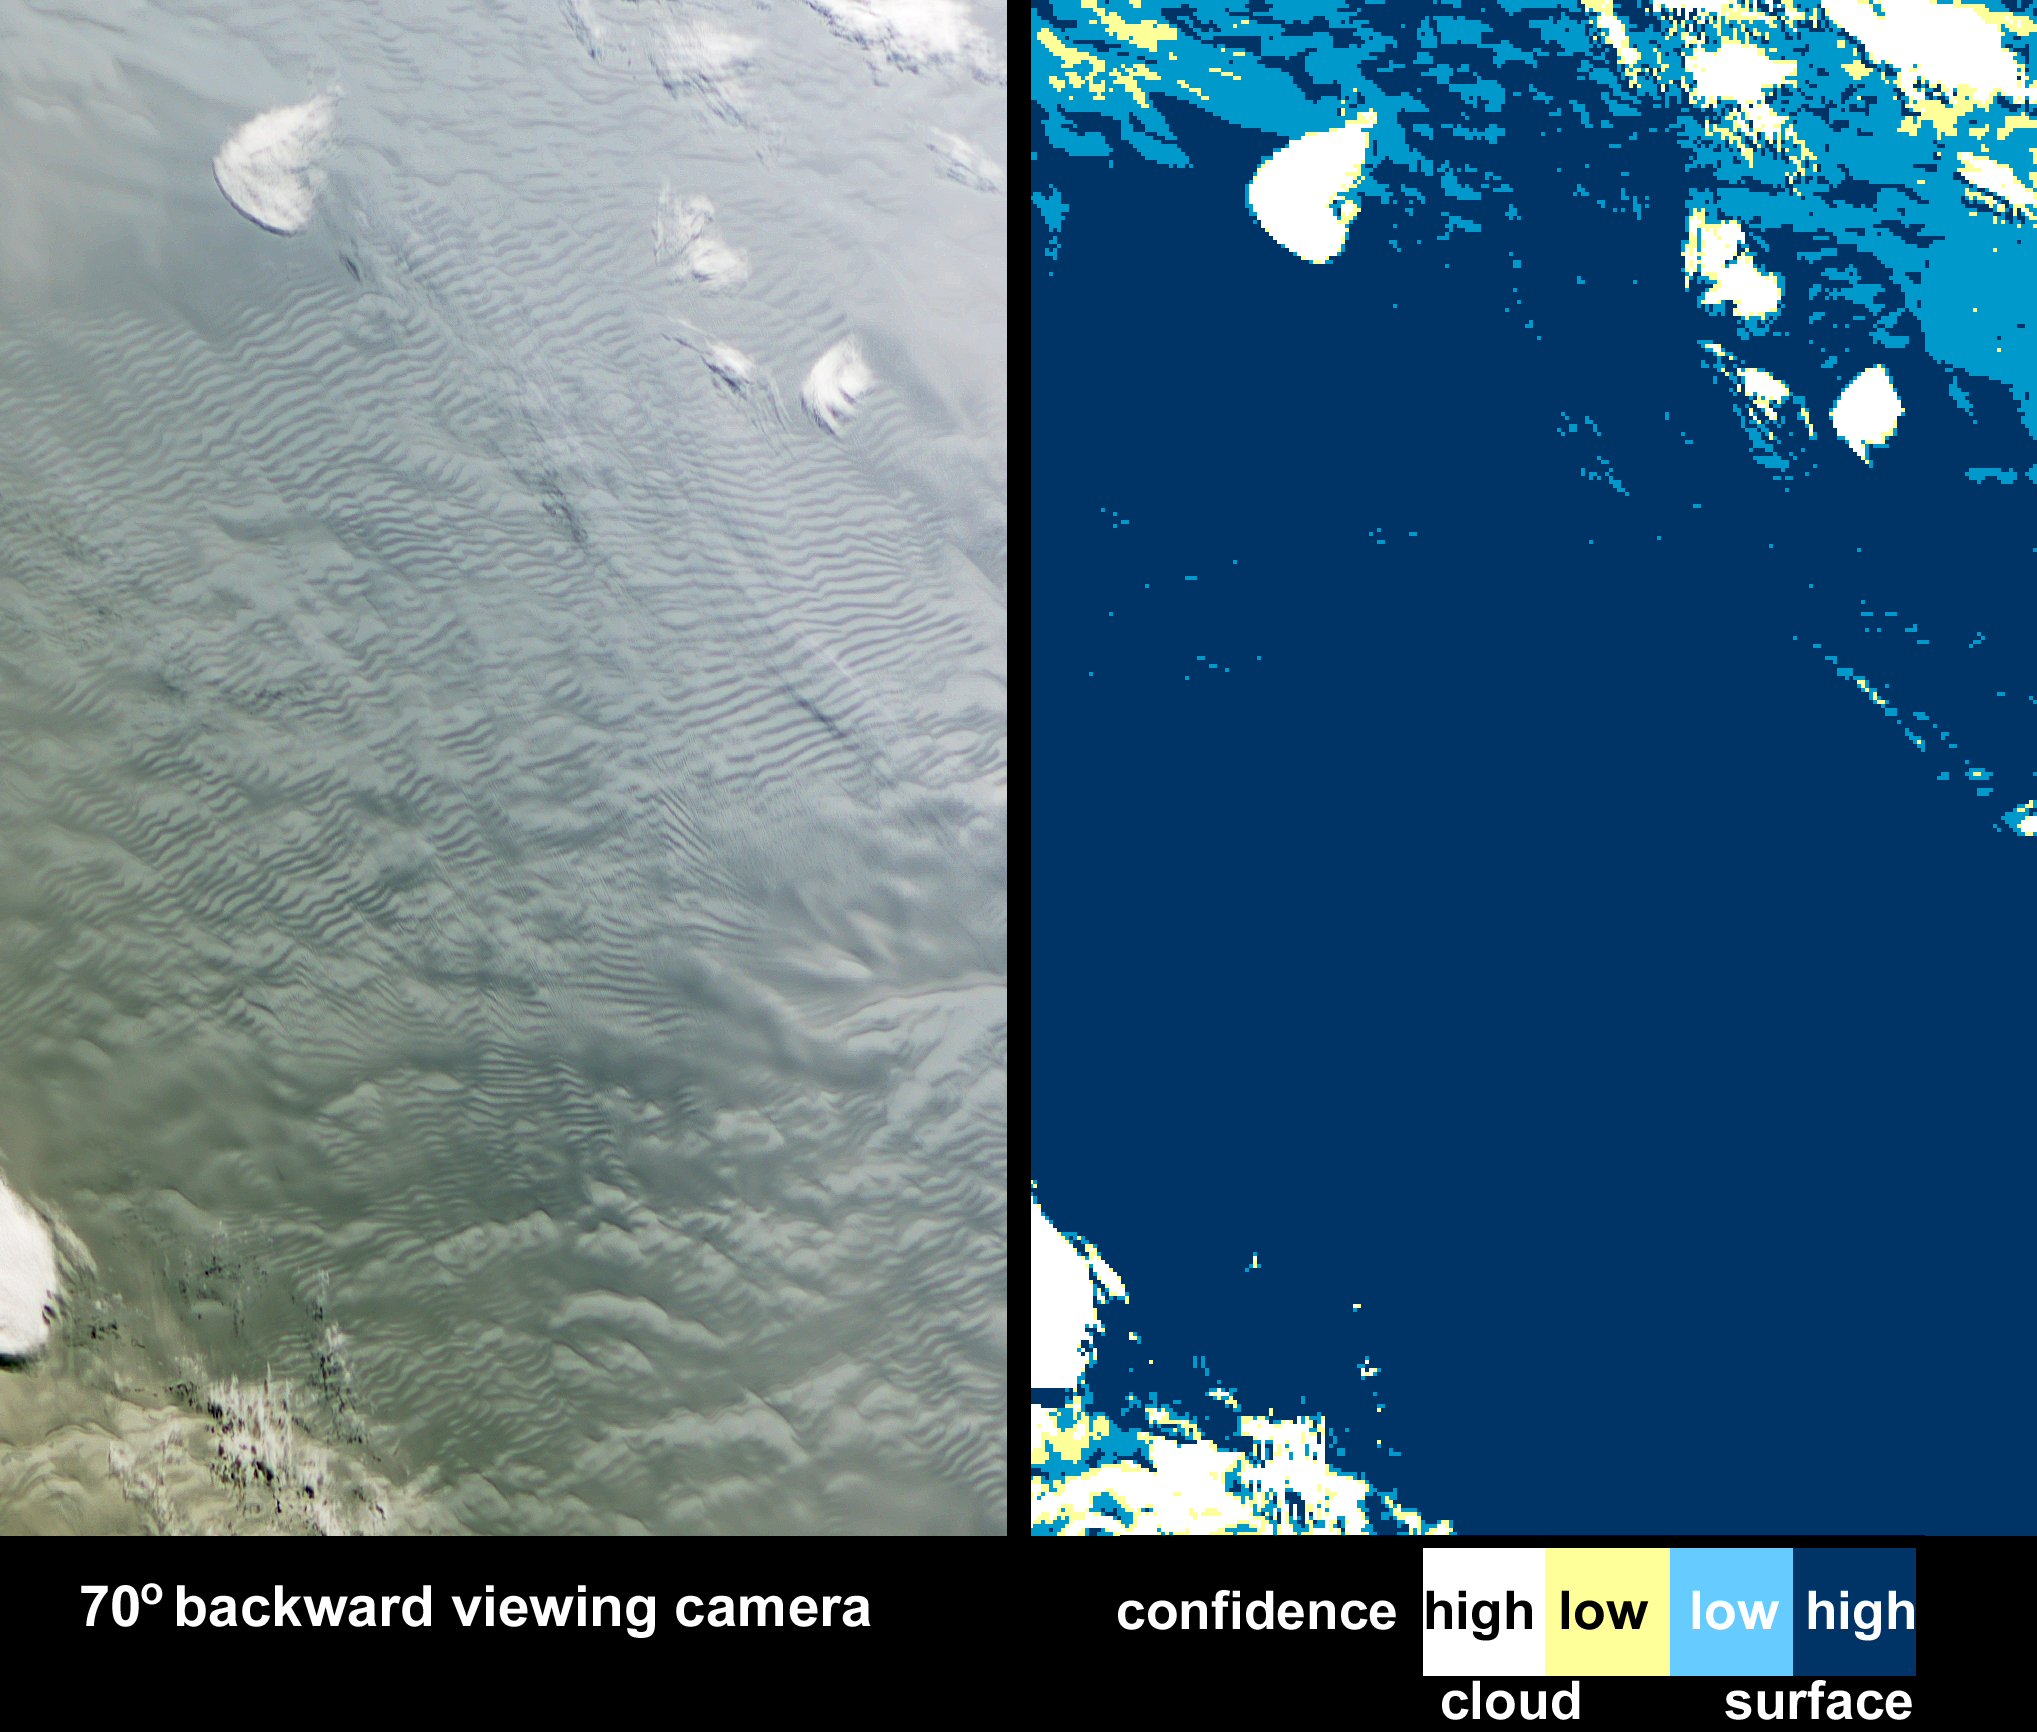

Waves on White: Ice or Clouds?

As it passed over Antarctica on December 16, 2004, the Multi-angle Imaging SpectroRadiometer (MISR) on NASA’s Terra satellite captured this image showing a wavy pattern in a field of white. At most other latitudes, such wavy patterns would likely indicate stratus or stratocumulus clouds. MISR, however, saw something different. By using information from several of its multiple cameras (each of which views the Earth’s surface from a different angle), MISR was able to tell that what looked like a wavy cloud pattern was actually a wavy pattern on the ice surface. One of MISR’s cloud classification products, the Angular Signature Cloud Mask (ASCM), correctly identified the rippled area as being at the surface.

In this image pair, the view from MISR’s most oblique backward-viewing camera is on the left, and the color-coded image on the right shows the results of the ASCM. The colors represent the level of certainty in the classification. Areas that were classed as cloudy with high confidence are white, and areas where the confidence was lower are yellow; dark blue shows confidently clear areas, while light blue indicates clear with lower confidence. The ASCM works particularly well at detecting clouds over snow and ice, but also works well over ocean and land. The rippled area on the surface which could have been mistaken for clouds are actually sastrugi — long wavelike ridges of snow formed by the wind and found on the polar plains. Usually sastrugi are only several centimeters high and several meters apart, but large portions of East Antarctica are covered by mega-sastrugi ice fields, with dune-like features as high as four meters separated by two to five kilometers. The mega-sastrugi fields are a result of unusual snow accumulation and redistribution processes influenced by the prevailing winds and climate conditions. MISR imagery indicates that these mega sastrugi were stationary features between 2002 and 2004.

Being able to distinguish clouds from snow or ice-covered surfaces is important in order to adequately characterize the radiation balance of the polar regions. However, detecting clouds using spaceborne detectors over snow and ice surfaces is notoriously difficult, because the surface may often be as bright and as cold as the overlying clouds, and because polar atmospheric temperature inversions sometimes mean that clouds are warmer than the underlying snow or ice surface. The Angular Signature Cloud Mask (ASCM) was developed based on the Band-Differenced Angular Signature (BDAS) approach, introduced by Di Girolamo and Davies (1994) and updated for MISR application by Di Girolamo and Wilson (2003). BDAS uses both spectral and angular changes in reflectivity to distinguish clouds from the background, and the ASCM calculates the difference between the 446 and 866 nanometer reflectances at MISR’s two most oblique cameras that view forward-scattered light. New land thresholds for the ASCM are planned for delivery later this year.

The Multi-angle Imaging SpectroRadiometer observes the daylit Earth continuously and every 9 days views the entire globe between 82° north and 82° south latitude. This image area covers about 277 kilometers by 421 kilometers in the interior of the East Antarctic ice sheet. These data products were generated from a portion of the imagery acquired during Terra orbit 26584 and utilize data from within blocks 159 to 161 within World Reference System-2 path 63.

MISR was built and is managed by NASA’s Jet Propulsion Laboratory, Pasadena, CA, for NASA’s Office of Earth Science, Washington, DC. The Terra satellite is managed by NASA’s Goddard Space Flight Center, Greenbelt, MD. JPL is a division of the California Institute of Technology.

Credit: NASA/GSFC/LaRC/JPL, MISR Team